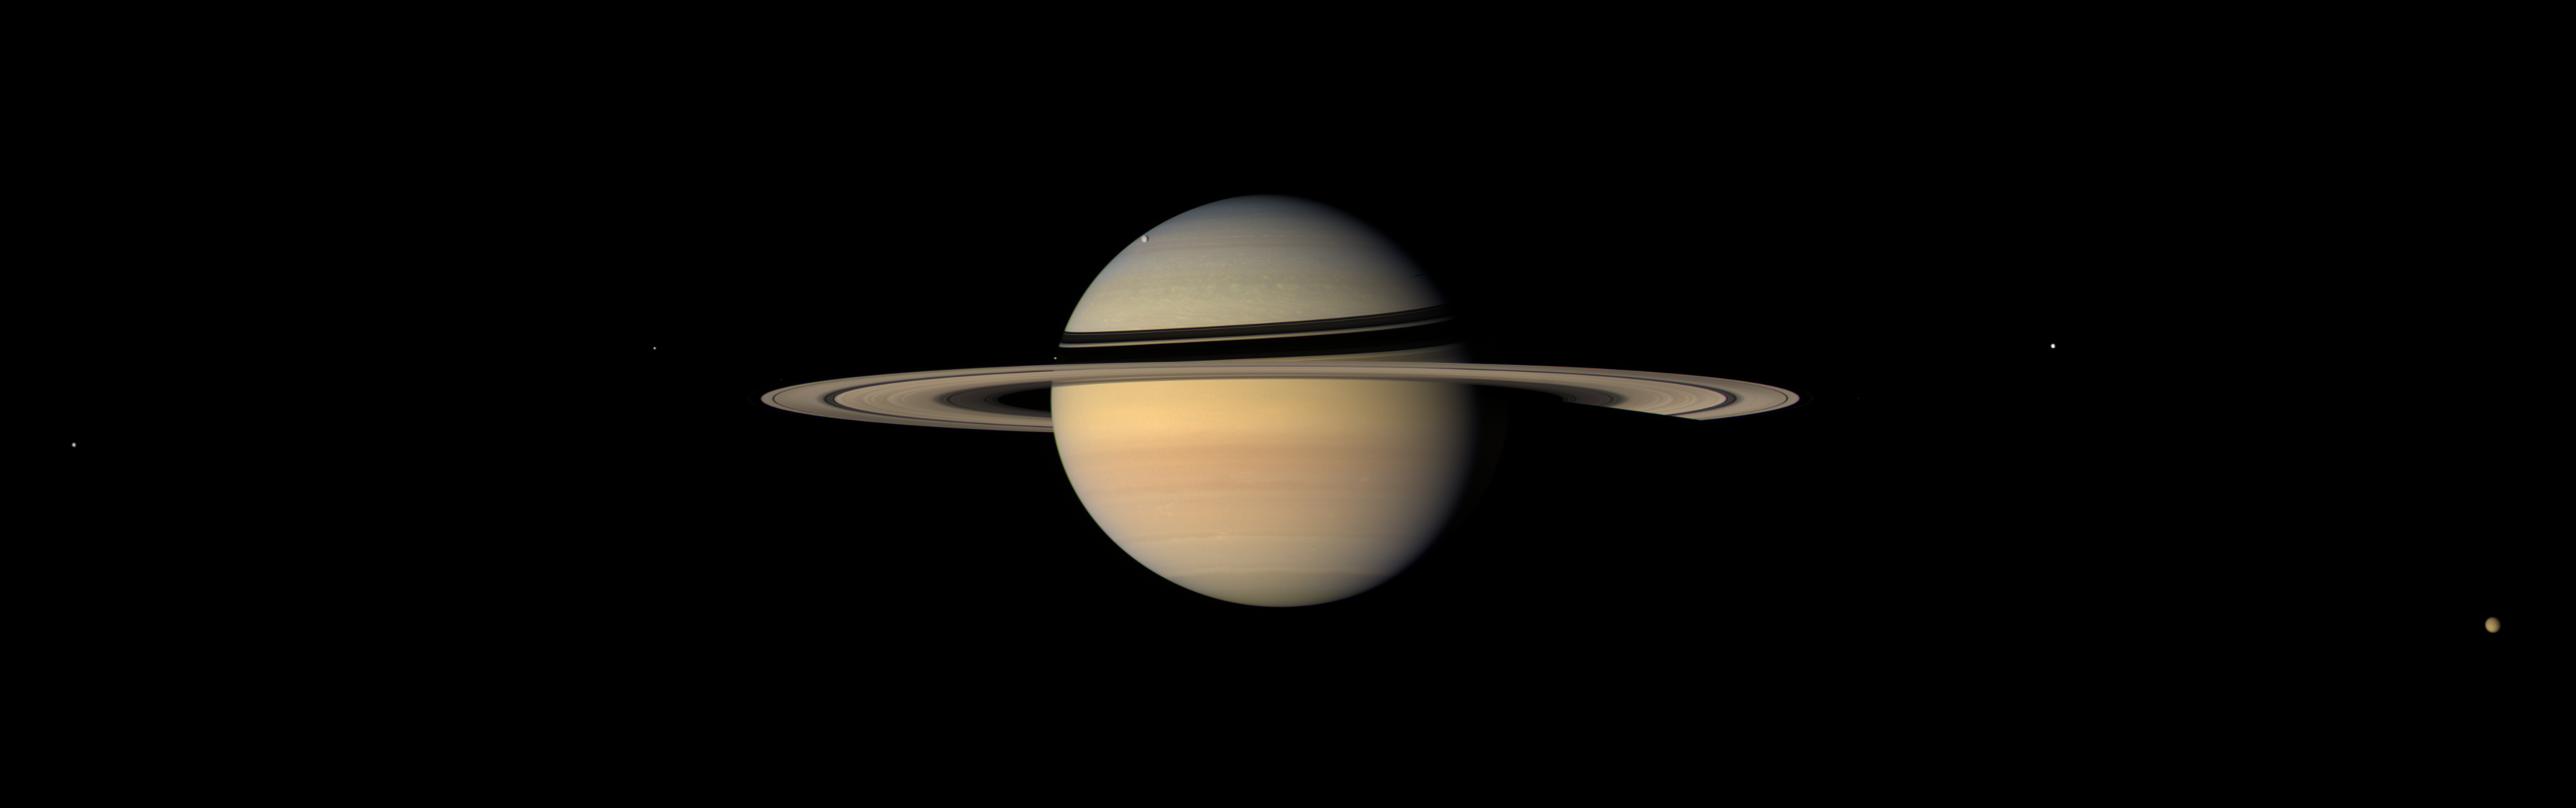

The View from Iapetus

While on final approach for its Sept. 2007 close encounter with Saturn’s moon Iapetus, Cassini spun around to take in a sweeping view of the Saturn System.

Iapetus (1,468 kilometers, or 912 miles across) is the only major moon of Saturn with a significant inclination to its orbit. From the other major satellites, the rings would appear nearly edge-on, but from Iapetus, the rings usually appear at a tilt, as seen here.

This natural color mosaic consists of 15 red, green and blue spectral filter images acquired in five wide-angle camera footprints that swept across the scene.

Moons visible in this image: Dione (1,126 kilometers, or 700 miles across) at center left, Enceladus (505 kilometers, or 314 miles across) near the left side ansa (or ring edge), Mimas (397 kilometers, or 247 miles across) a speck against the ring shadows on Saturn’s western limb, Rhea (1,528 kilometers, or 949 miles across) against the bluish backdrop of the northern hemisphere, Tethys (1,071 kilometers, or 665 miles across) near the right ansa, and Titan (5,150 kilometers, or 3,200 miles across) near lower right.

The images were obtained on Sept. 10, 2007, at a distance of approximately 3.3 million kilometers (2.1 million miles) from Saturn at a sun-Saturn-spacecraft, or phase, angle of 33 degrees. Image scale is about 195 kilometers (121 miles) per pixel on the planet.

The Cassini-Huygens mission is a cooperative project of NASA, the European Space Agency and the Italian Space Agency. The Jet Propulsion Laboratory, a division of the California Institute of Technology in Pasadena, manages the mission for NASA’s Science Mission Directorate, Washington, D.C. The Cassini orbiter and its two onboard cameras were designed, developed and assembled at JPL. The imaging operations center is based at the Space Science Institute in Boulder, Colo.

Credit: NASA/JPL/Space Science Institute